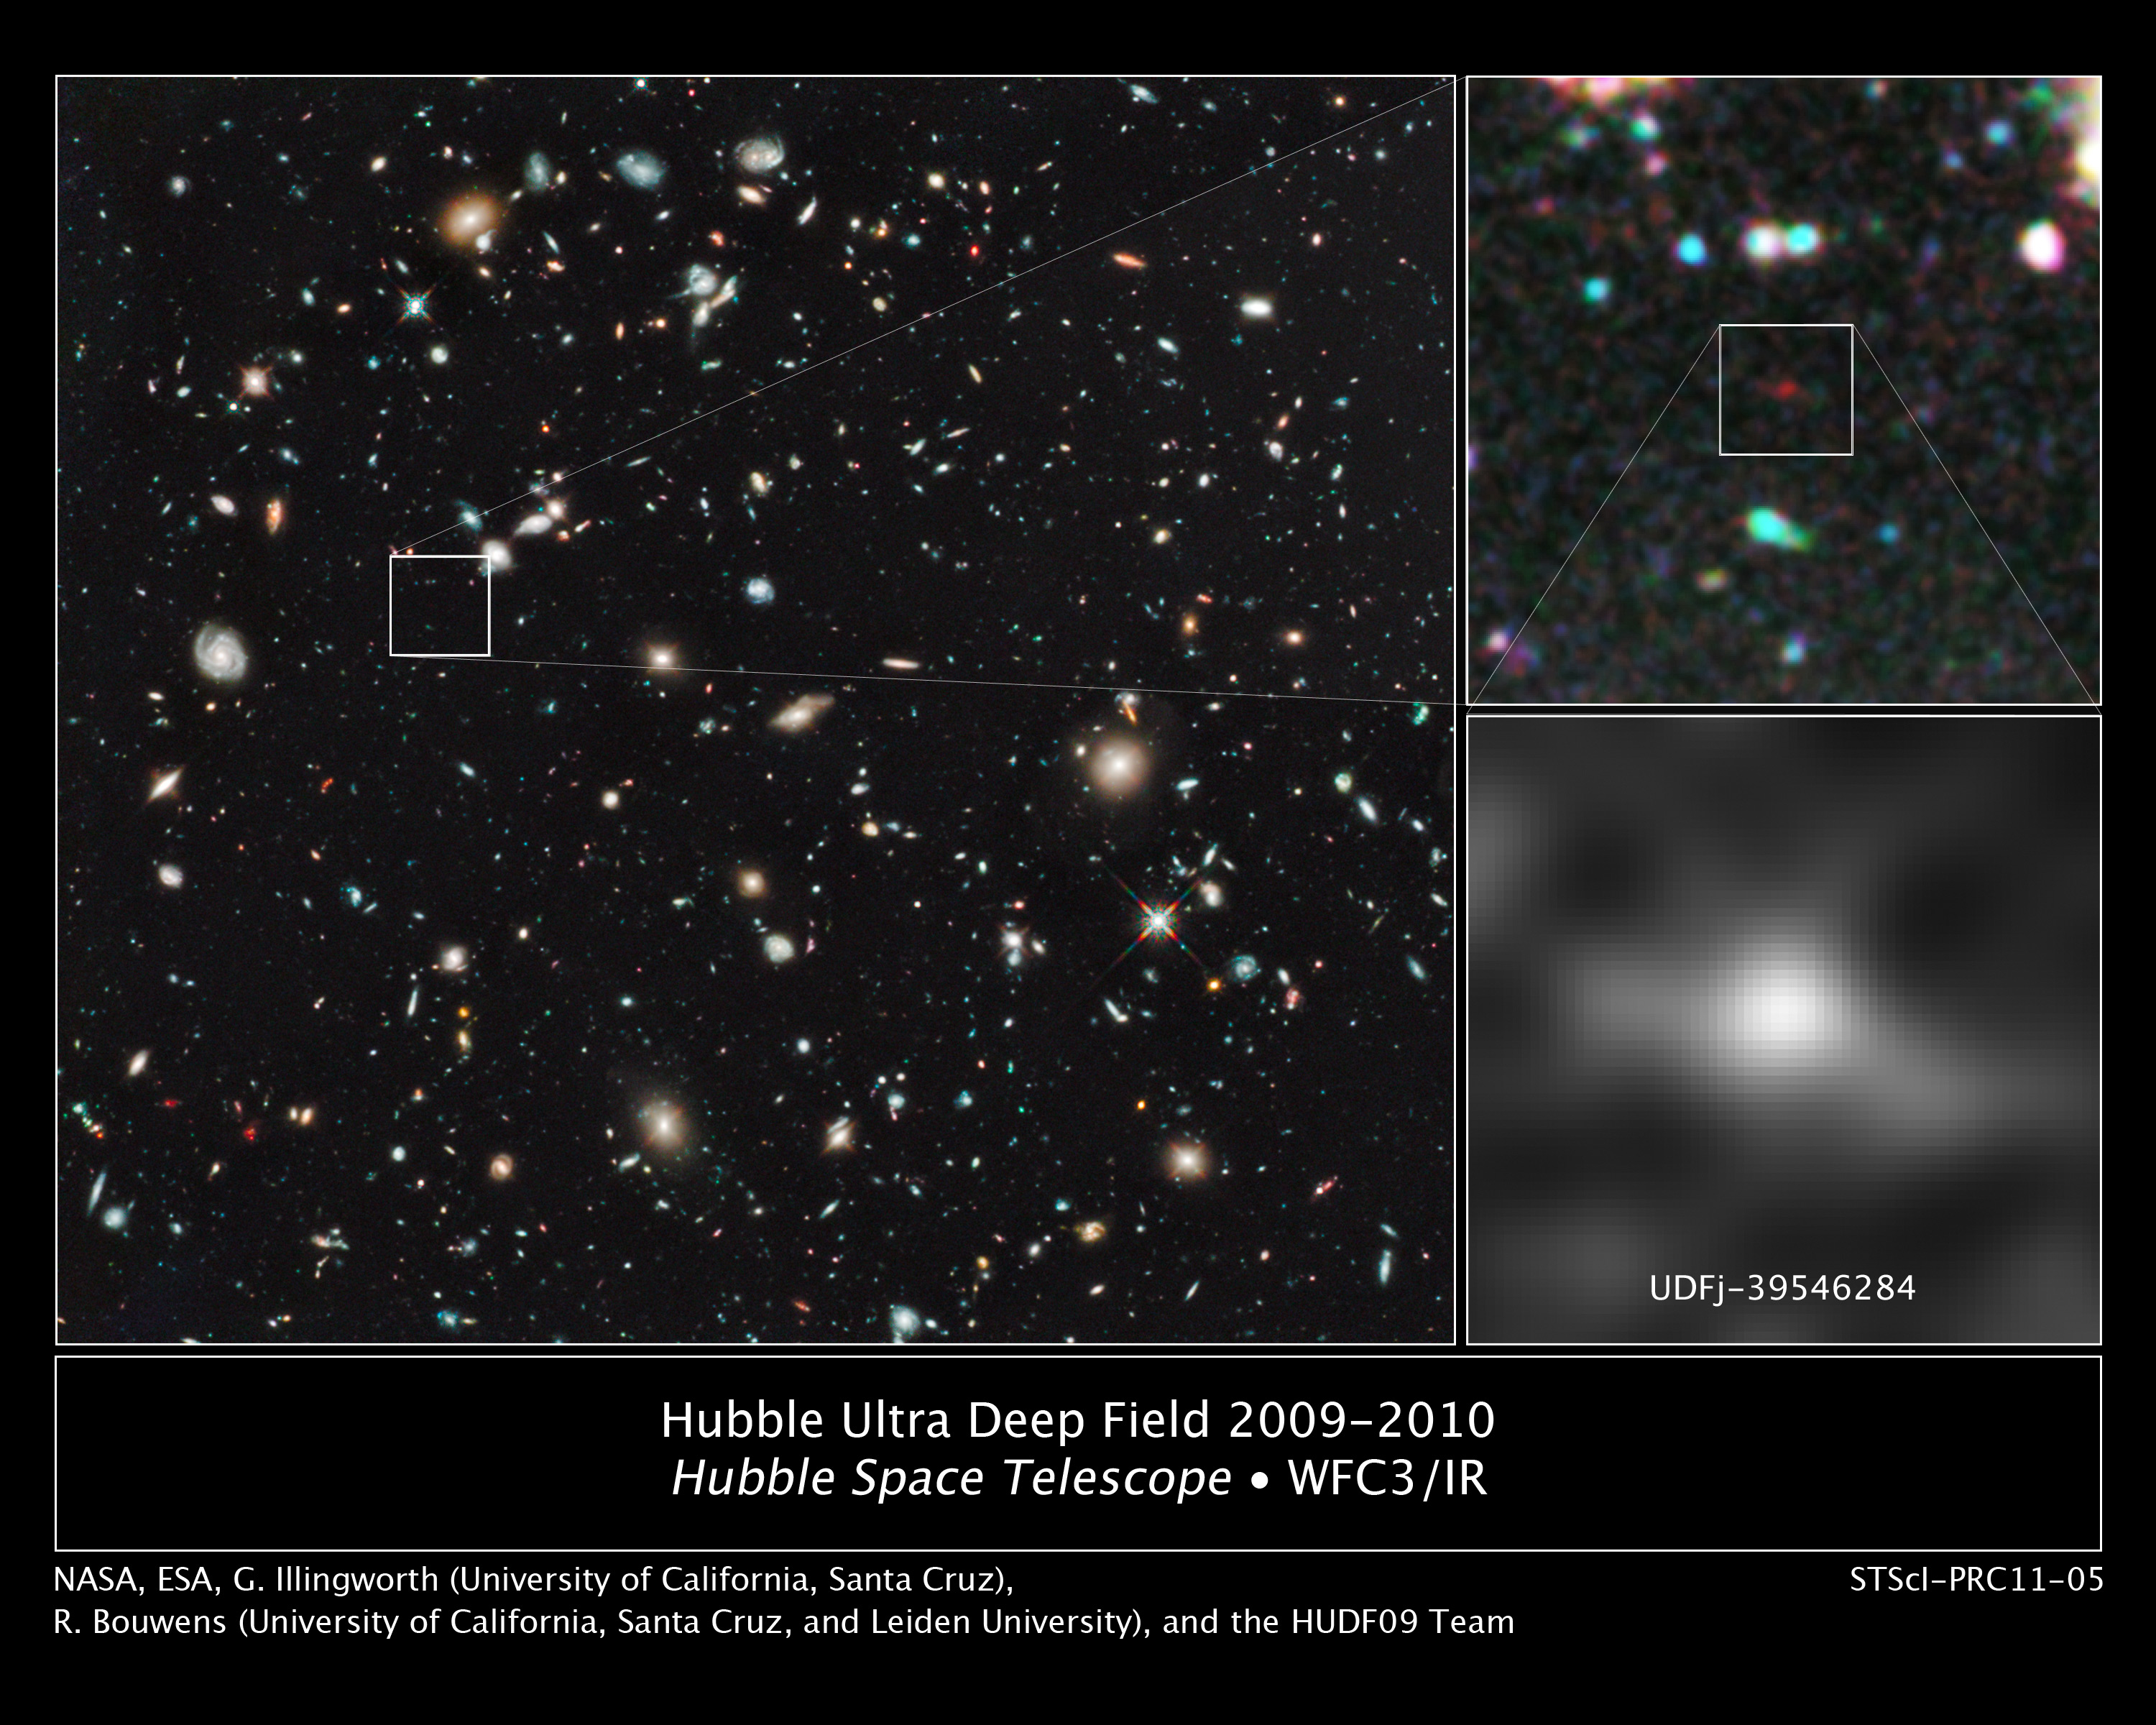

Hubble Ultra Deep Field 2009-2010 and UDFj-39546284

The farthest and one of the very earliest galaxies ever seen in the universe appears as a faint red blob in this ultra-deep-field exposure taken with NASA's Hubble Space Telescope. This is the deepest infrared image taken of the universe. Based on the object's color, astronomers believe it is 13.2 billion light-years away.

The most distant objects in the universe appear extremely red because their light is stretched to longer, redder wavelengths by the expansion of the universe. This object is at an extremely faint magnitude of 29, which is 500 million times fainter that the faintest stars seen by the human eye.

The dim object is a compact galaxy of blue stars that existed 480 million years after the Big Bang, only four percent of the universe's current age. It is tiny and considered a building block of today's giant galaxies. Over one hundred such mini-galaxies would be needed to make up our Milky Way galaxy.

Follow-up spectroscopic observations with the planned James Webb Space Telescope later in this decade will be needed to definitively confirm the object's distance.

The Hubble Ultra Deep Field infrared exposures were taken in 2009 and 2010, and required a total of 111 orbits or 8 days of observing. The new Wide Field Camera 3 has the sharpness and near-infrared light sensitivity that matches the Advanced Camera for Surveys' optical images and allows for such a faint object to be selected from the thousands of other galaxies in the incredibly deep images of the Hubble Ultra Deep Field.

Credit: NASA, ESA, G. Illingworth (University of California, Santa Cruz), R. Bouwens (University of California, Santa Cruz, and Leiden University), and the HUDF09 Team